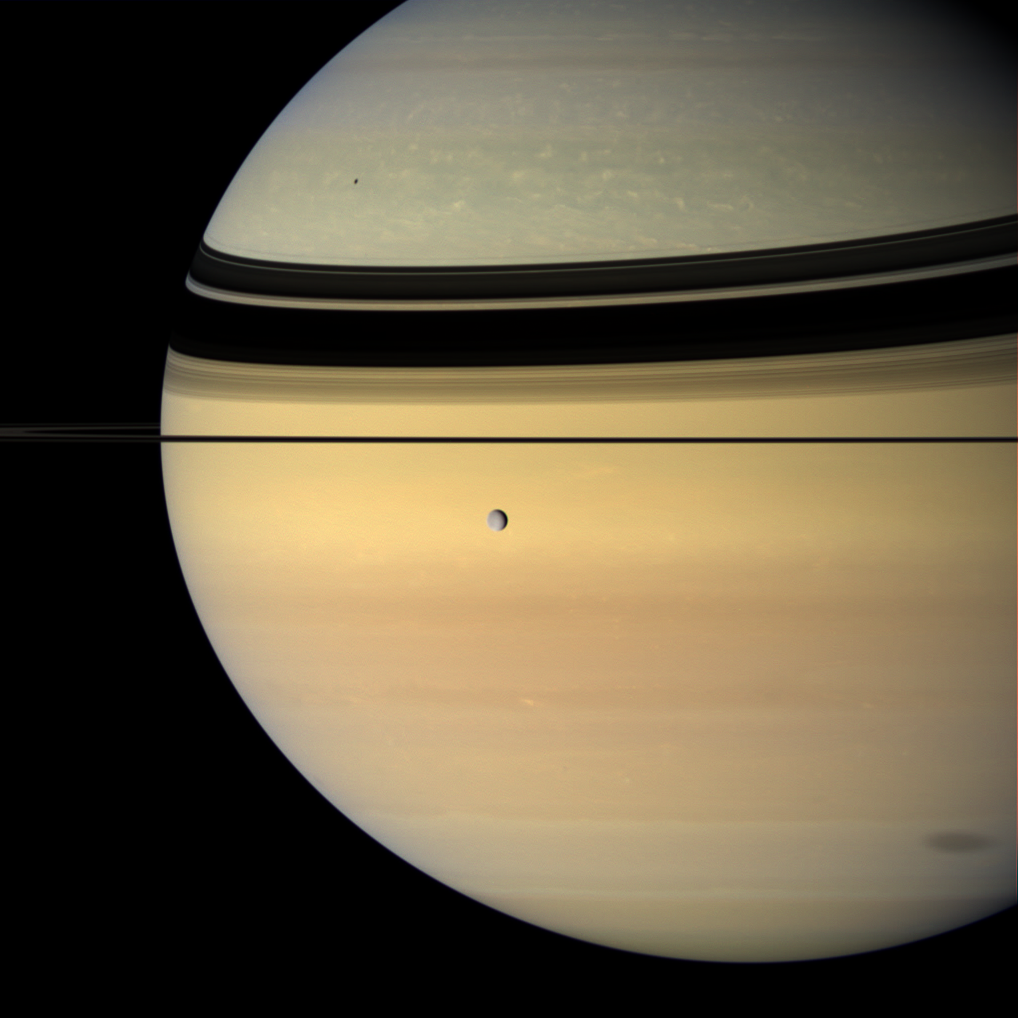

Shadowing Saturn

Like a silvery pearl, an icy moon crosses the face of Saturn, while two of its siblings cast shadows onto the planet.

Rhea (1,528 kilometers, or 949 miles across) hangs in the foreground. Near upper left on Saturn is the small shadow of Mimas. Near lower right is the penumbral shadow of Iapetus — the part of the moon’s shadow where Iapetus does not completely block the sun.

This view looks toward the unilluminated side of the rings from less than a degree above the ringplane. The rings’ shadows drape across the northern hemisphere.

Images taken using red, green and blue spectral filters were combined to create this natural color view. The images were obtained with the Cassini spacecraft wide-angle camera on June 15, 2007, at a distance of approximately 1.2 million kilometers (744,000 miles) from Rhea and 1.7 million kilometers (1.1 million miles) from Saturn. Image scale is 71 kilometers (44 miles) per pixel on Rhea and 103 kilometers (64 miles) on Saturn.

The Cassini-Huygens mission is a cooperative project of NASA, the European Space Agency and the Italian Space Agency. The Jet Propulsion Laboratory, a division of the California Institute of Technology in Pasadena, manages the mission for NASA’s Science Mission Directorate, Washington, D.C. The Cassini orbiter and its two onboard cameras were designed, developed and assembled at JPL. The imaging operations center is based at the Space Science Institute in Boulder, Colo.

Credit: NASA/JPL/Space Science Institute